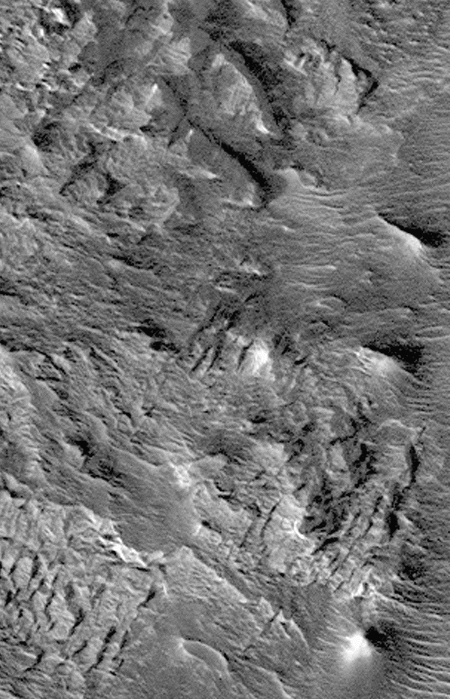

Hebes Chasma #1

Complex variations in dune forms within Hebes Chasma. This northern subframe image, frame 3506, is a 2.3 x 3.6 km area centered near 0.6 degrees south, 76.3 degrees west.

Figure caption from Science Magazine.

Credit: NASA/JPL/Malin Space Science Systems